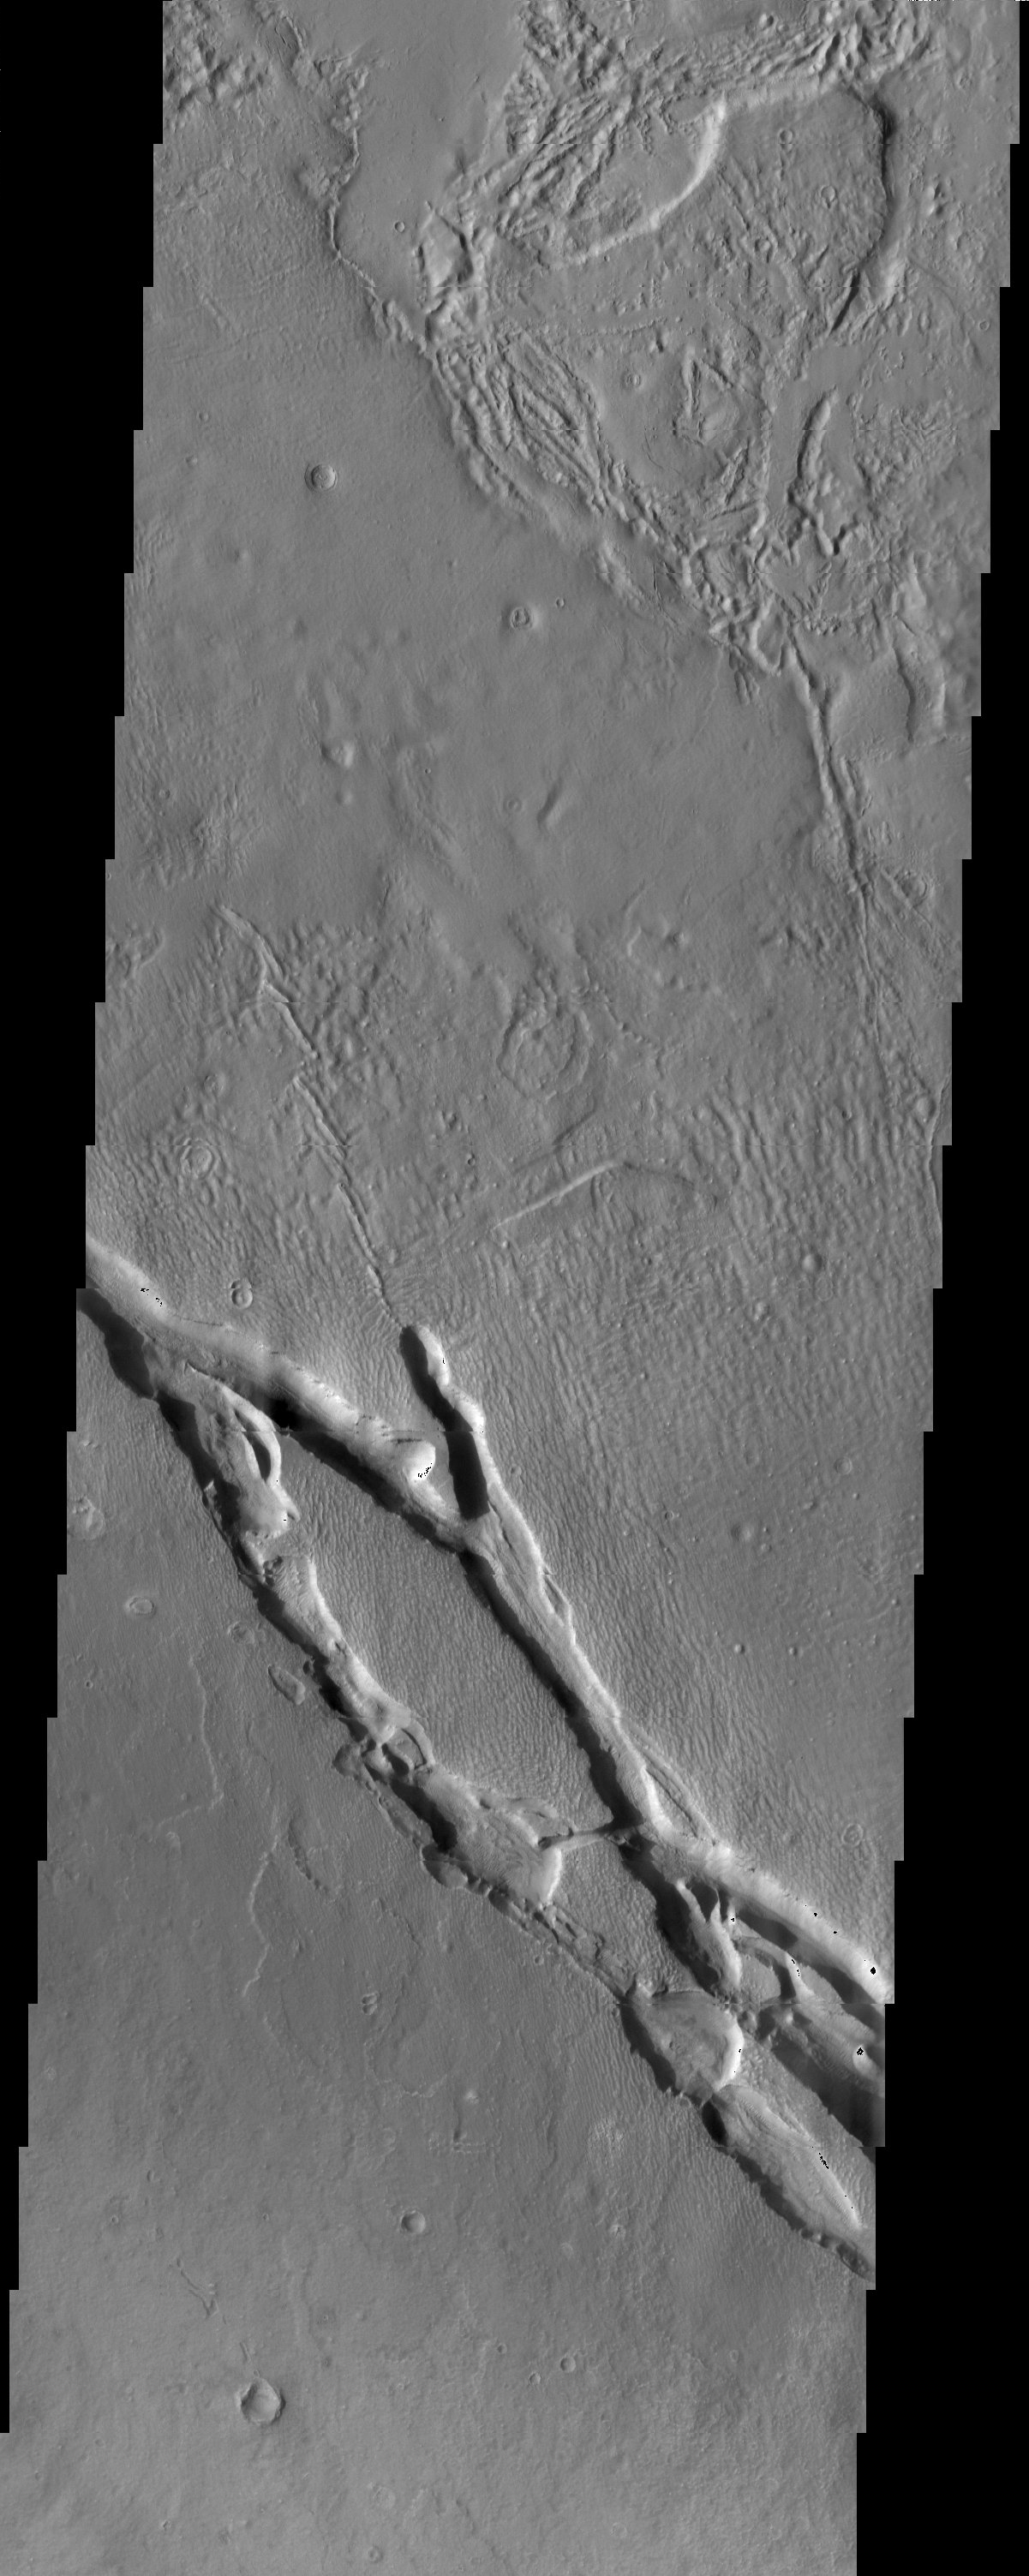

Hrad Vallis

Hrad Vallis, seen in this THEMIS visible image, appears to be affecting the local wind patterns. The texture of the terrain just around the valleys is markedly different from that its surroundings.

Note: this THEMIS visual image has not been radiometrically nor geometrically calibrated for this preliminary release. An empirical correction has been performed to remove instrumental effects. A linear shift has been applied in the cross-track and down-track direction to approximate spacecraft and planetary motion. Fully calibrated and geometrically projected images will be released through the Planetary Data System in accordance with Project policies at a later time.

NASA’s Jet Propulsion Laboratory manages the 2001 Mars Odyssey mission for NASA’s Office of Space Science, Washington, D.C. The Thermal Emission Imaging System (THEMIS) was developed by Arizona State University, Tempe, in collaboration with Raytheon Santa Barbara Remote Sensing. The THEMIS investigation is led by Dr. Philip Christensen at Arizona State University. Lockheed Martin Astronautics, Denver, is the prime contractor for the Odyssey project, and developed and built the orbiter. Mission operations are conducted jointly from Lockheed Martin and from JPL, a division of the California Institute of Technology in Pasadena.

Image information: VIS instrument. Latitude 33.4, Longitude 142.9 East (217.1 West). 19 meter/pixel resolution.

Credit: NASA/JPL/Arizona State University